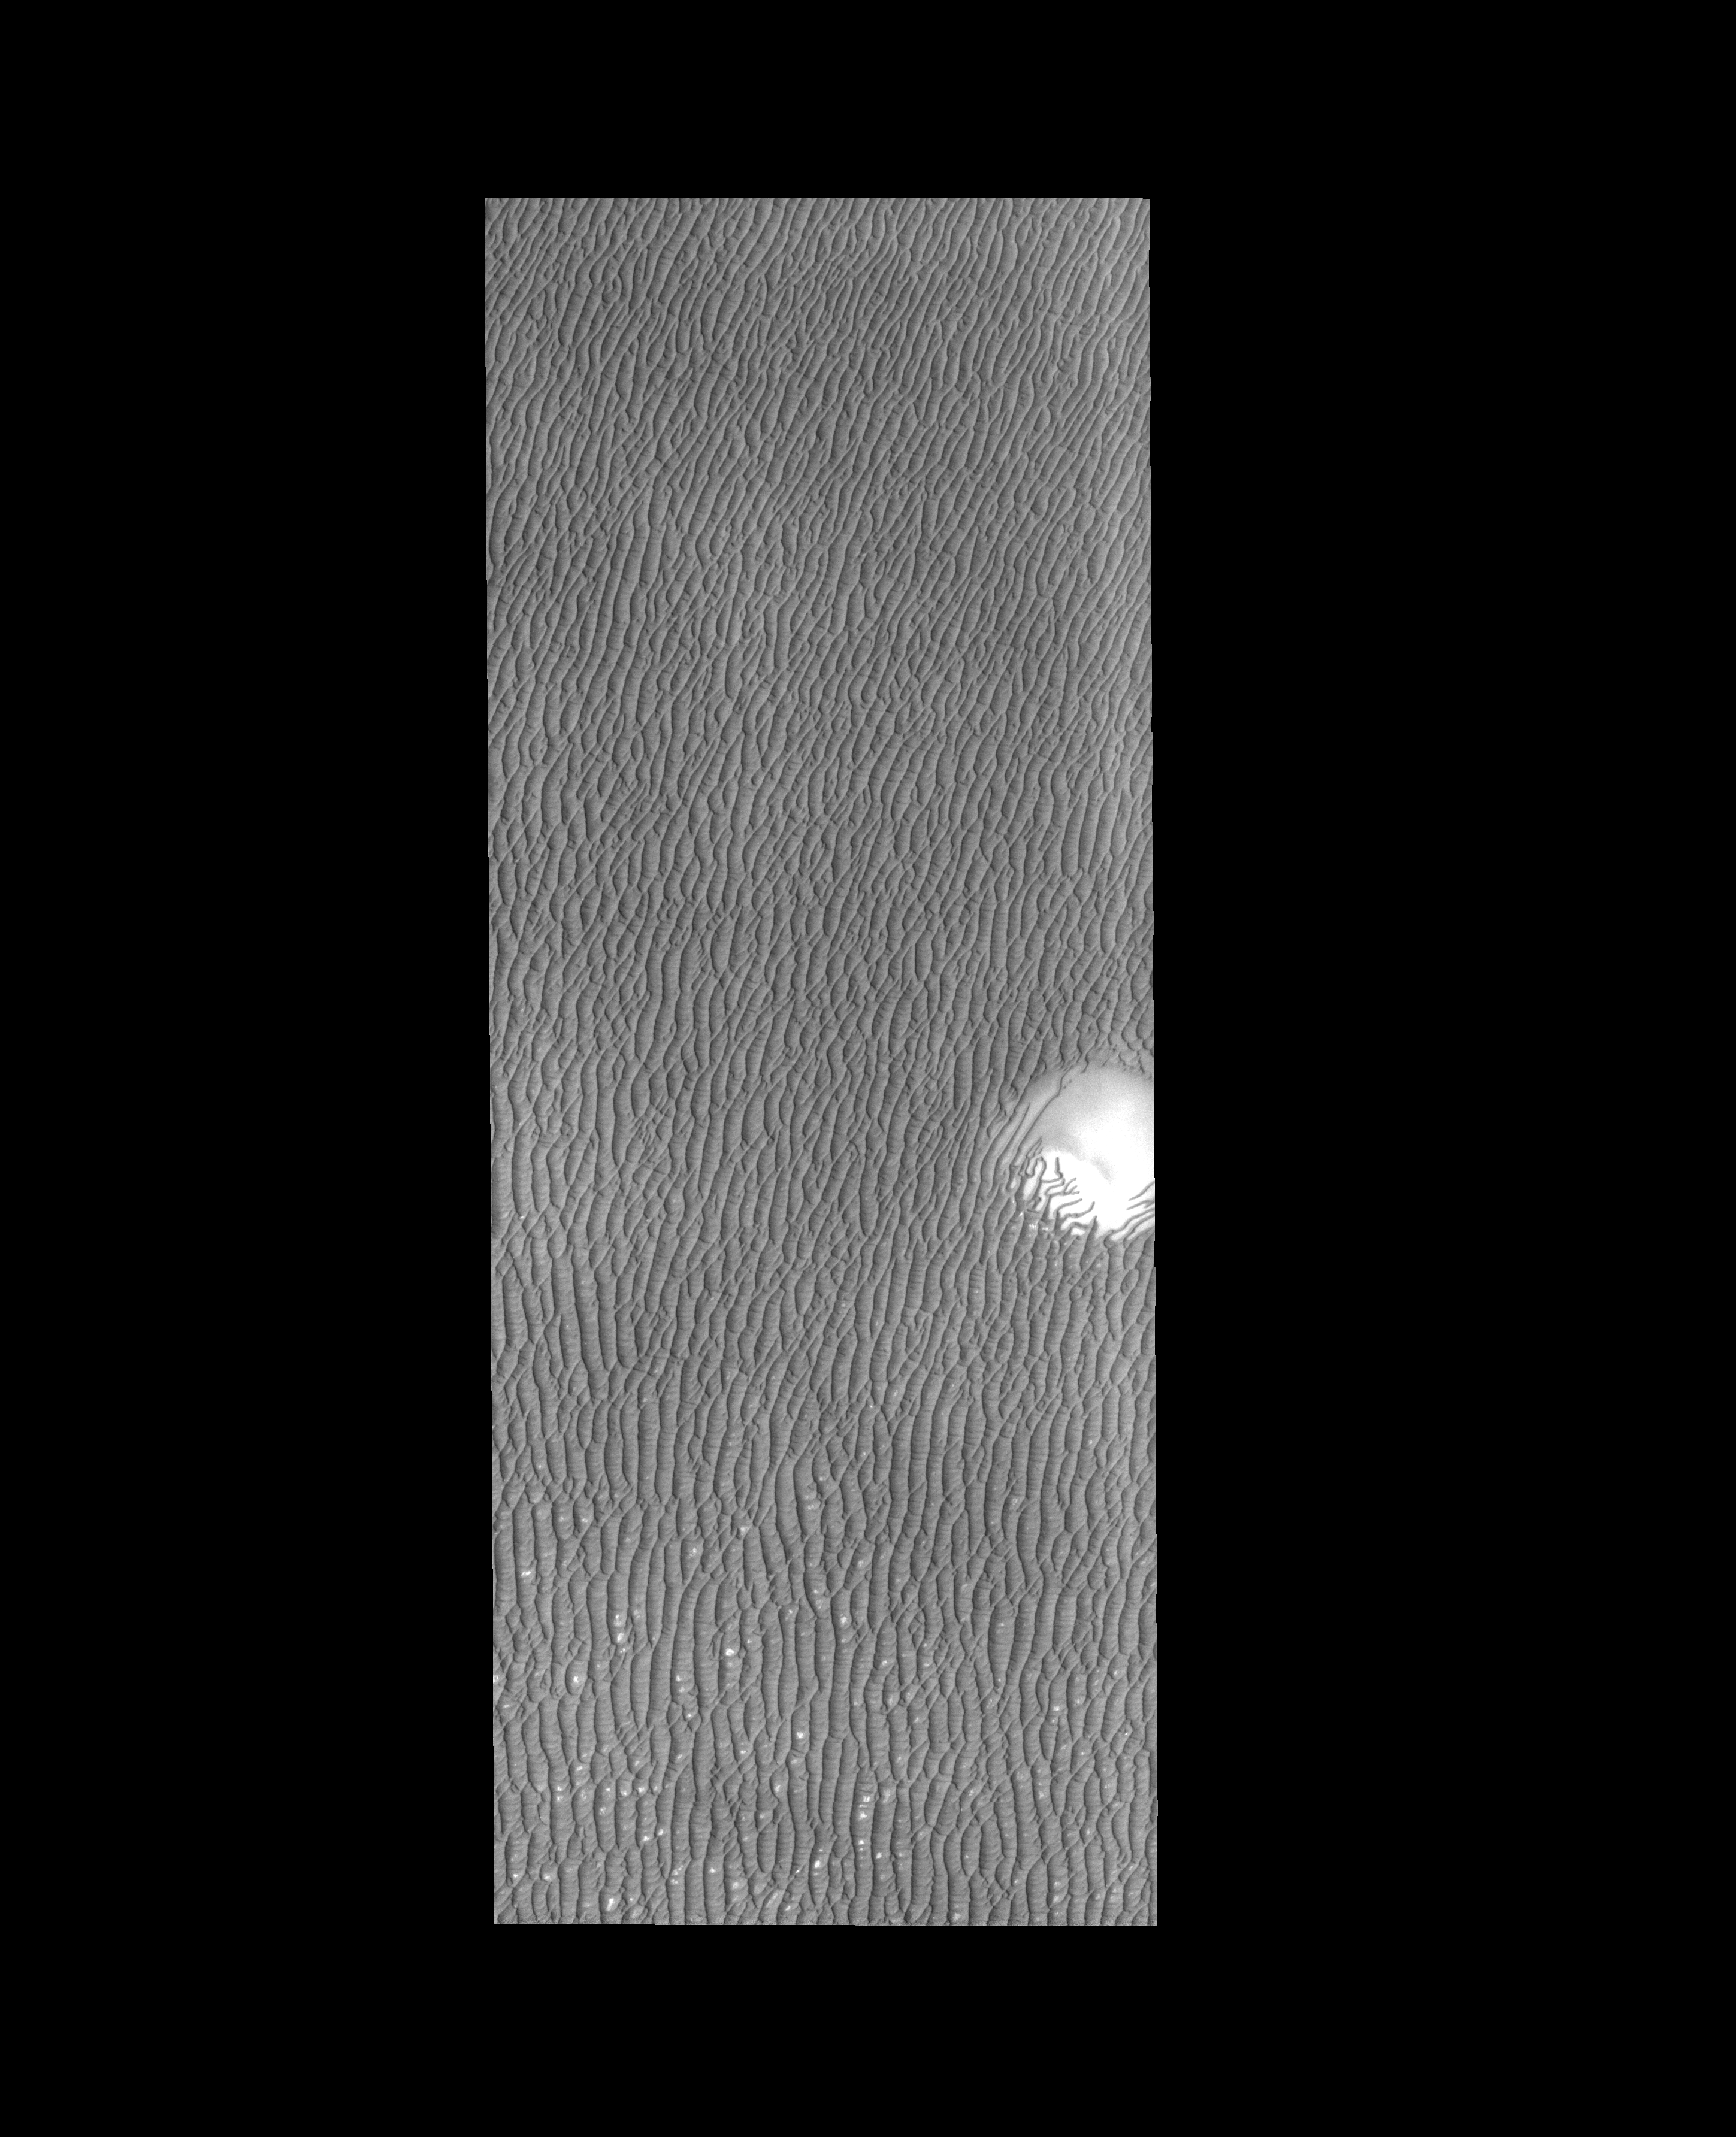

Polar Dunes

As the season changes from spring to summer, the dunes surrounding the north polar cap become darker and darker.

Credit: NASA/JPL-Caltech/ASU